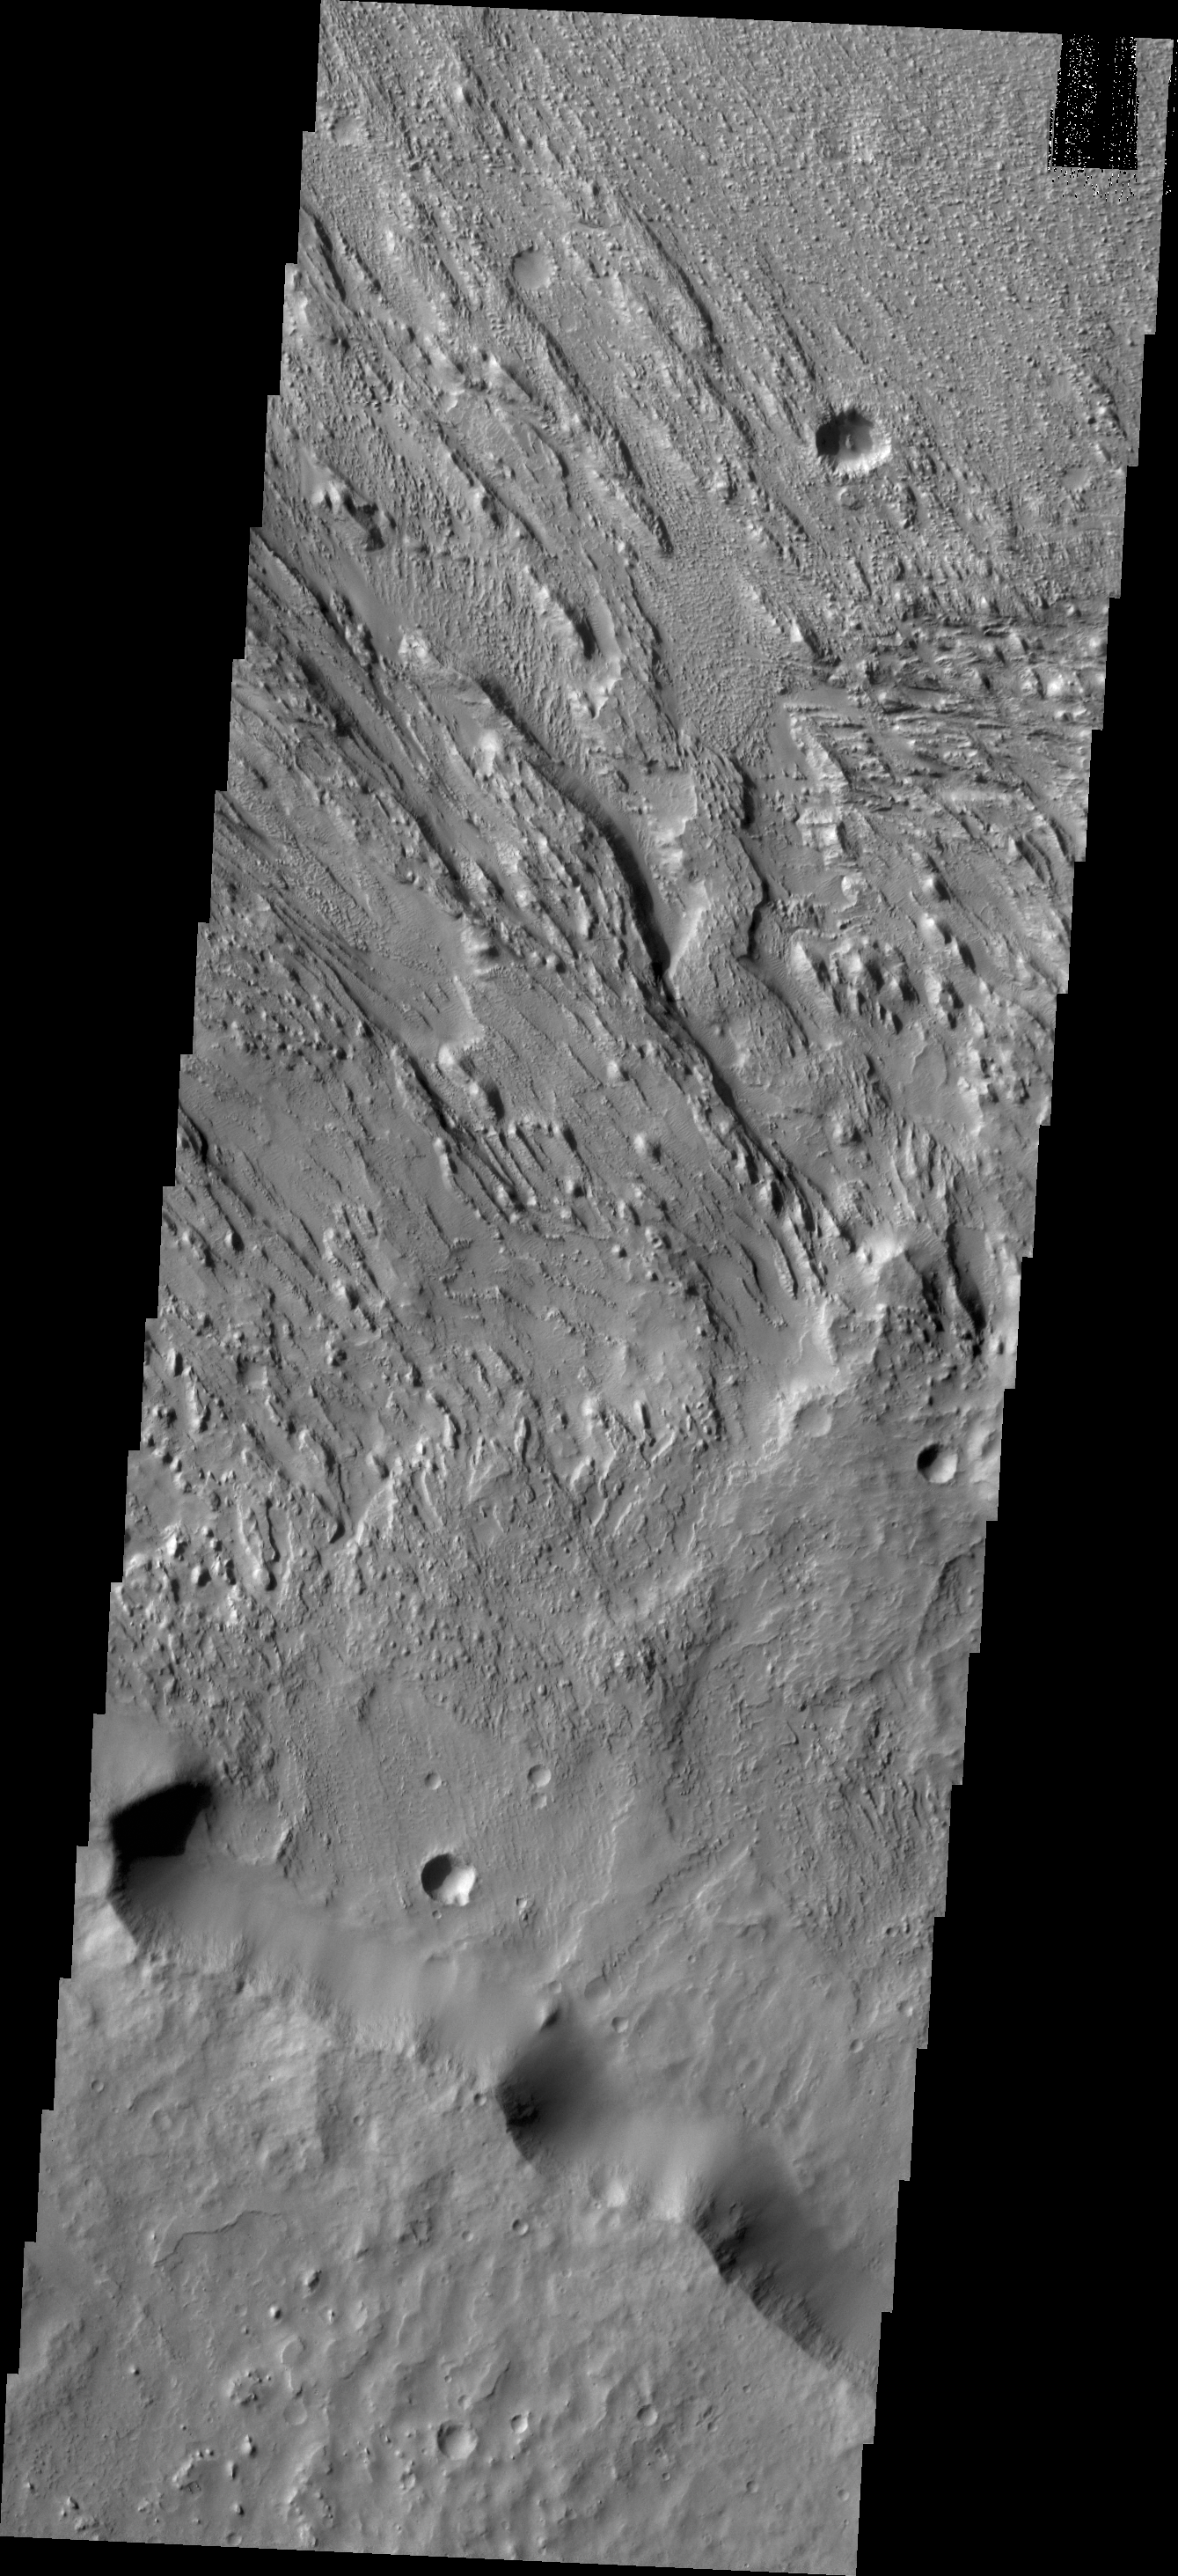

Winds

As with most of the wind eroded material southwest of Olympus Mons and south of Elysium Mons, two directions of winds are recorded. The most recent wind direction appears to be north-northwest/south-southeast and the older direction is close to east-west. Both directions are visible in this image.

Credit: NASA/JPL/ASU